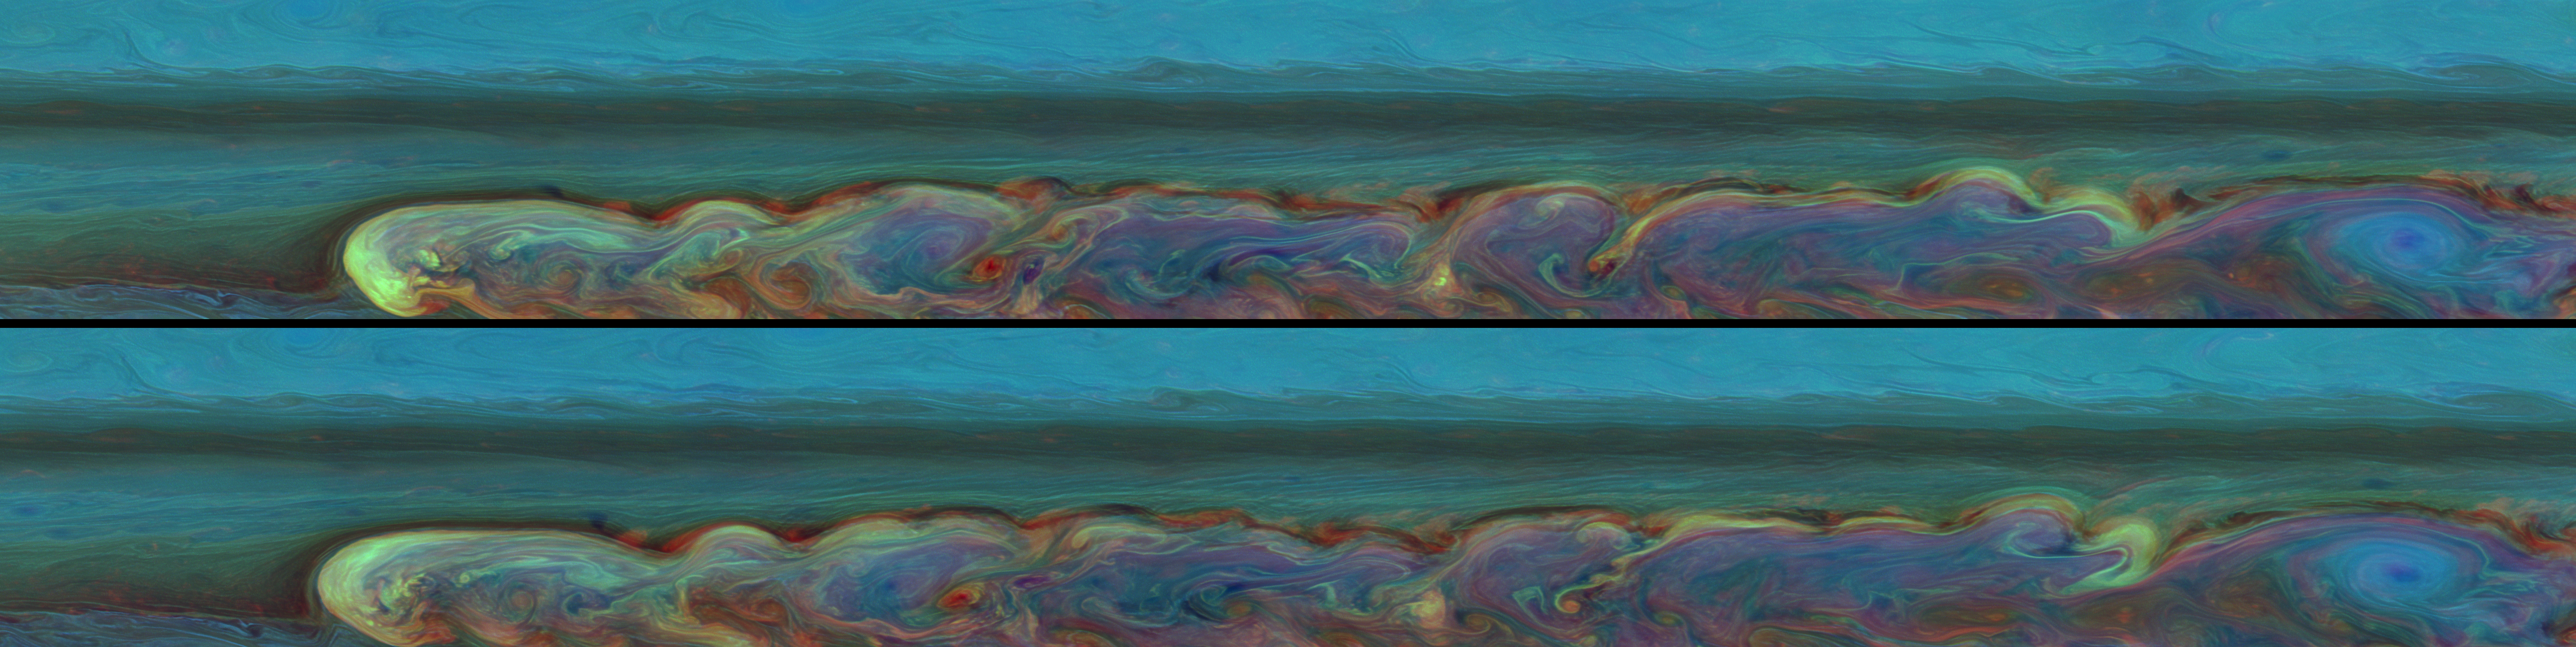

Encircling a Giant

Two-Frame Animation

These false-color mosaics from NASA’s Cassini spacecraft chronicle the changing appearance of the huge storm that developed from a small spot in Saturn’s northern hemisphere. Here Cassini captures the changes over the short time span of one Saturn day.

Taken about 11 hours apart, these mosaics consist of 84 images each. The top mosaic was taken earlier than the bottom mosaic. Both mosaics were captured on Feb. 26, 2011, and each of the two batches of images was taken over about 4.5 hours.

This storm is the largest and longest lasting observed on Saturn by either NASA’s Voyager or Cassini spacecraft. The storm’s active phase ended in June 2011, but, as of Oct. 2011, the turbulent clouds have continued to linger in the atmosphere. As seen in these and other Cassini images, the storm encircles the planet whose circumference at these latitudes is 186,000 miles (300,000 kilometers). From north to south, it covers a distance of about 9,000 miles (15,000 kilometers), which is one-third of the way around Earth. It encompasses an area of 2 billion square miles (5 billion square kilometers), or eight times the surface area of Earth. This storm is about 500 times the area of the biggest of the southern hemisphere storms observed by Cassini (see PIA06197).

See PIA12825 and PIA14905 to watch the development of the storm and to learn more, such as how the head of the storm is drifting west.

At the head of storm the clouds at different heights crisscross each other. The red color shows deep clouds with no towering tops. These clouds, visible as bright red at the northern part of the storm, are very interesting to scientists who study wind shear, or the speeds of clouds at different altitudes. The wind shear is depicted in the different colors in these areas.

The blue oval area on the far right is a hole in the deep clouds of the atmosphere. Data from Cassini’s composite infrared spectrometer show this blue area is a cold spot in the stratosphere. The blue color means it is high haze, but underneath there are no deep, or lower, clouds because there is no red color here. White and yellow colors at the head of the storm show these are high, thick clouds characteristic of convection and the solid anvils of towering thunder storms.

See PIA14903 and PIA14907 for similar, false-color mosaics taken about six months after this view.

A two-frame animation is also included here, scaled down from the full-size mosaics. The animation switches back and forth between the two mosaics allowing comparisons of the subtly changing cloud details.

Both mosaics cover an area ranging from about 30 degrees north latitude to 51 degrees north latitude. The views stretch from about 138 degrees west longitude on the left to 347 degrees west longitude on the right, passing through 360/0 degrees west longitude near the far right of the mosaics.

The images were taken with the Cassini spacecraft narrow-angle camera using a combination of spectral filters sensitive to wavelengths of near-infrared light. The images filtered at 889 nanometers are projected as blue. The images filtered at 727 nanometers are projected as green, and images filtered at 750 nanometers are projected as red.

The views were acquired at a distance of approximately 1.5 million miles (2.4 million kilometers) from Saturn and at a sun-Saturn-spacecraft angle (phase angle) of 62 degrees. Both the top and bottom images are simple cylindrical map projections, defined such that a square pixel subtends equal intervals of latitude and longitude. At higher latitudes, the pixel size in the north-south direction remains the same, but the pixel size (in terms of physical extent on the planet) in the east-west direction becomes smaller. The pixel size is set at the equator, where the distances along the sides are equal. The images have a pixel size of 11 miles (18 kilometers) at the equator.

The Cassini-Huygens mission is a cooperative project of NASA, the European Space Agency and the Italian Space Agency. NASA’s Jet Propulsion Laboratory, a division of the California Institute of Technology in Pasadena manages the mission for NASA’s Science Mission Directorate, Washington. The Cassini orbiter and its two onboard cameras were designed, developed and assembled at JPL. The imaging team is based at the Space Science Institute, Boulder, Colo.

Credit: NASA/JPL-Caltech/Space Science Institute